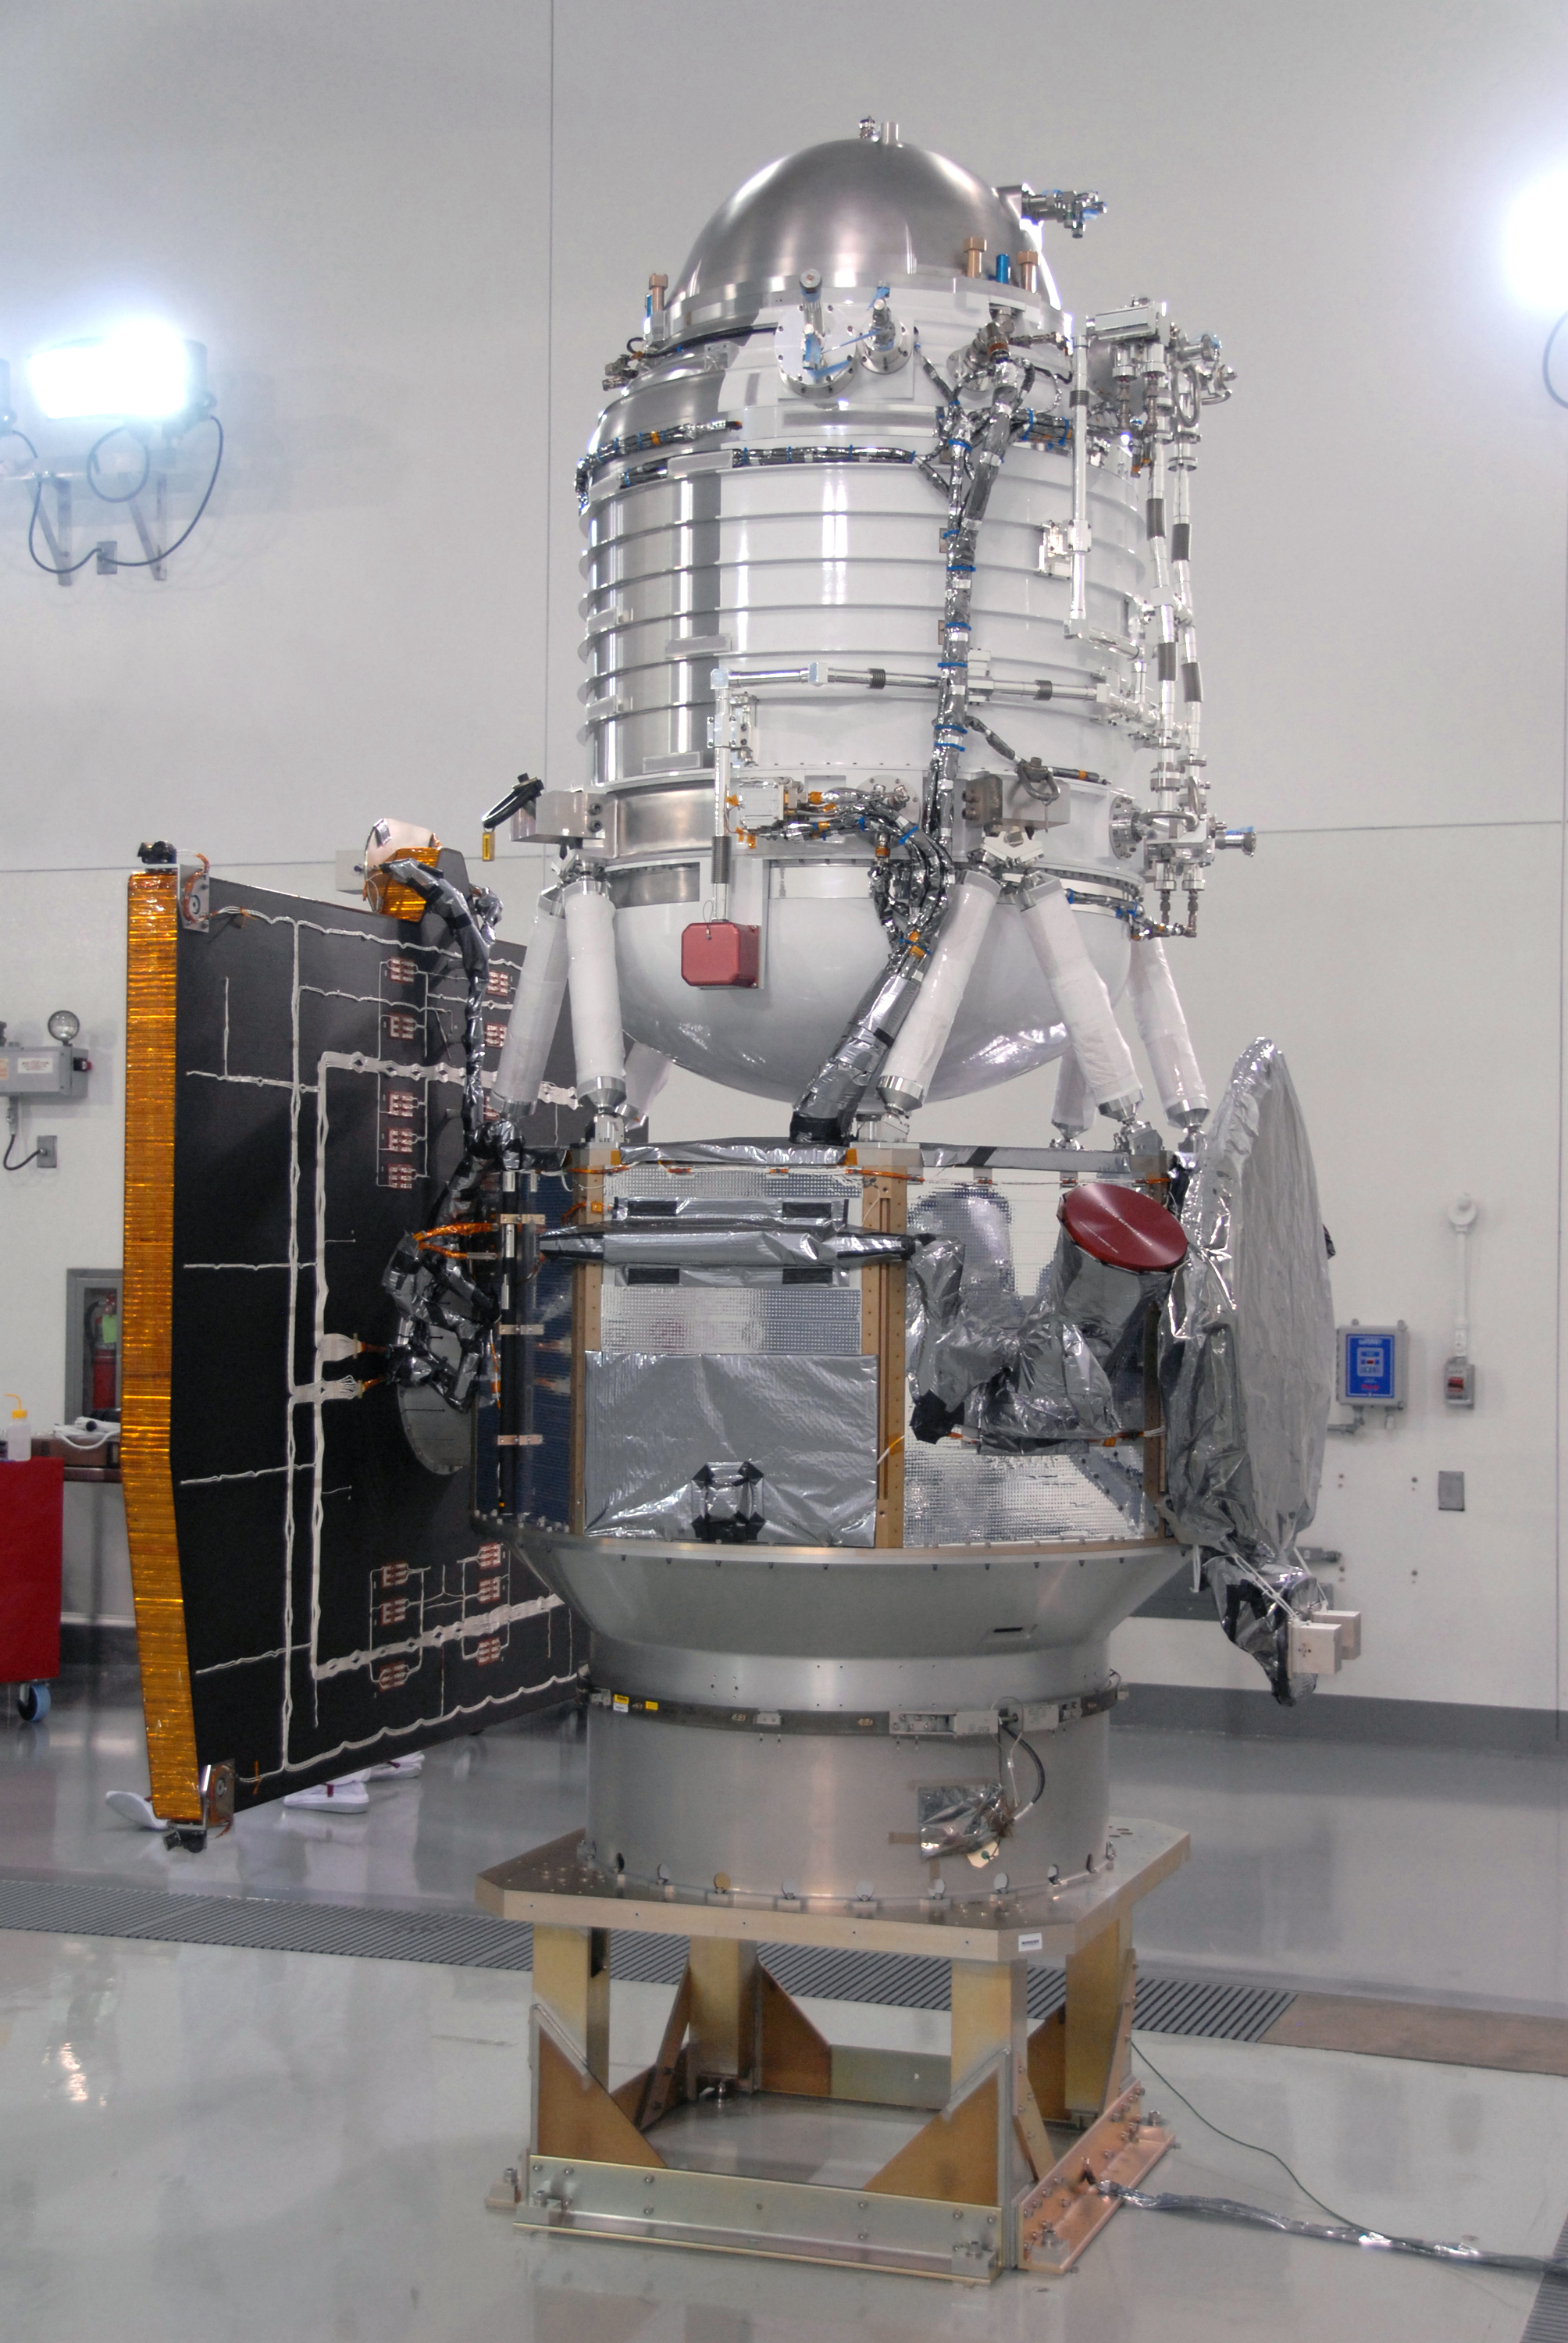

NASA’s WISE Spacecraft Situated on Work Stand

NASA’s Wide-field Infrared Survey Explorer, or WISE, spacecraft is situated on a work stand. At left on the spacecraft is the fixed panel solar array. In front, the square is the HGA Slotted Array (Ku-Band).

JPL manages the Wide-field Infrared Survey Explorer for NASA’s Science Mission Directorate. The mission’s principal investigator, Edward Wright, is at UCLA. The mission was competitively selected under NASA’s Explorers Program managed by the Goddard Space Flight Center, Greenbelt, Md. The science instrument was built by the Space Dynamics Laboratory, Logan, Utah, and the spacecraft was built by Ball Aerospace & Technologies Corp., Boulder, Colo. Science operations and data processing will take place at the Infrared Processing and Analysis Center at the California Institute of Technology, also in Pasadena. Caltech manages JPL for NASA.

Credit: NASA/JPL-Caltech